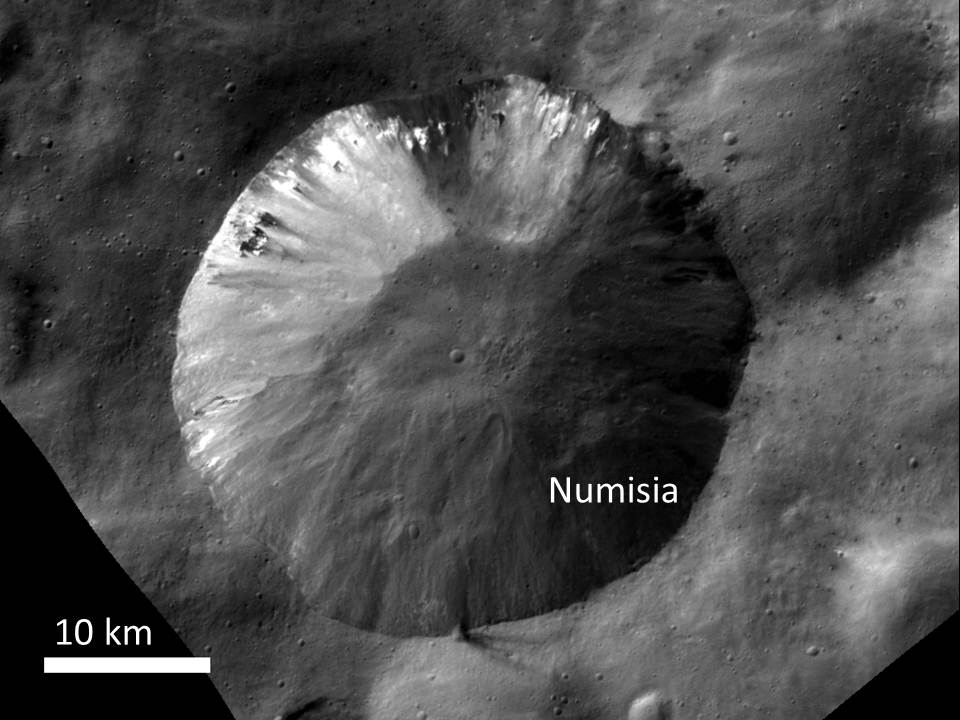

Bright Material at Numisia Crater

This image from NASA’s Dawn spacecraft shows the crater Numisia, located just south of the equator in the Numisia quadrangle on Vesta. Bright material appears in various forms on Vesta, and is mostly associated with large fresh craters. This material can be seen on the walls of Numisia in this image.

The image was obtained by Dawn’s framing camera on Oct. 21, 2011, during high-altitude mapping orbit (on average 420 miles or 680 kilometers above Vesta’s surface). This particular image was taken at 435 miles or 700 kilometers above the surface. It covers about 1,200 square miles (3,000 square kilometers).

The Dawn mission to the asteroids Vesta and Ceres is managed by NASA’s Jet Propulsion Laboratory, a division of the California Institute of Technology in Pasadena, for NASA’s Science Mission Directorate, Washington. Dawn is a project of the directorate’s Discovery Program, managed by NASA’s Marshall Space Flight Center in Huntsville, Ala. UCLA is responsible for overall Dawn mission science. The Dawn Framing Cameras have been developed and built under the leadership of the Max Planck Institute for Solar System Research, Katlenburg-Lindau, Germany, with significant contributions by DLR German Aerospace Center, Institute of Planetary Research, Berlin, and in coordination with the Institute of Computer and Communication Network Engineering, Braunschweig. The framing camera project is funded by the Max Planck Society, DLR, and NASA/JPL.

Credit: NASA/JPL-Caltech/UCLA/MPS/DLR/IDA/UMD